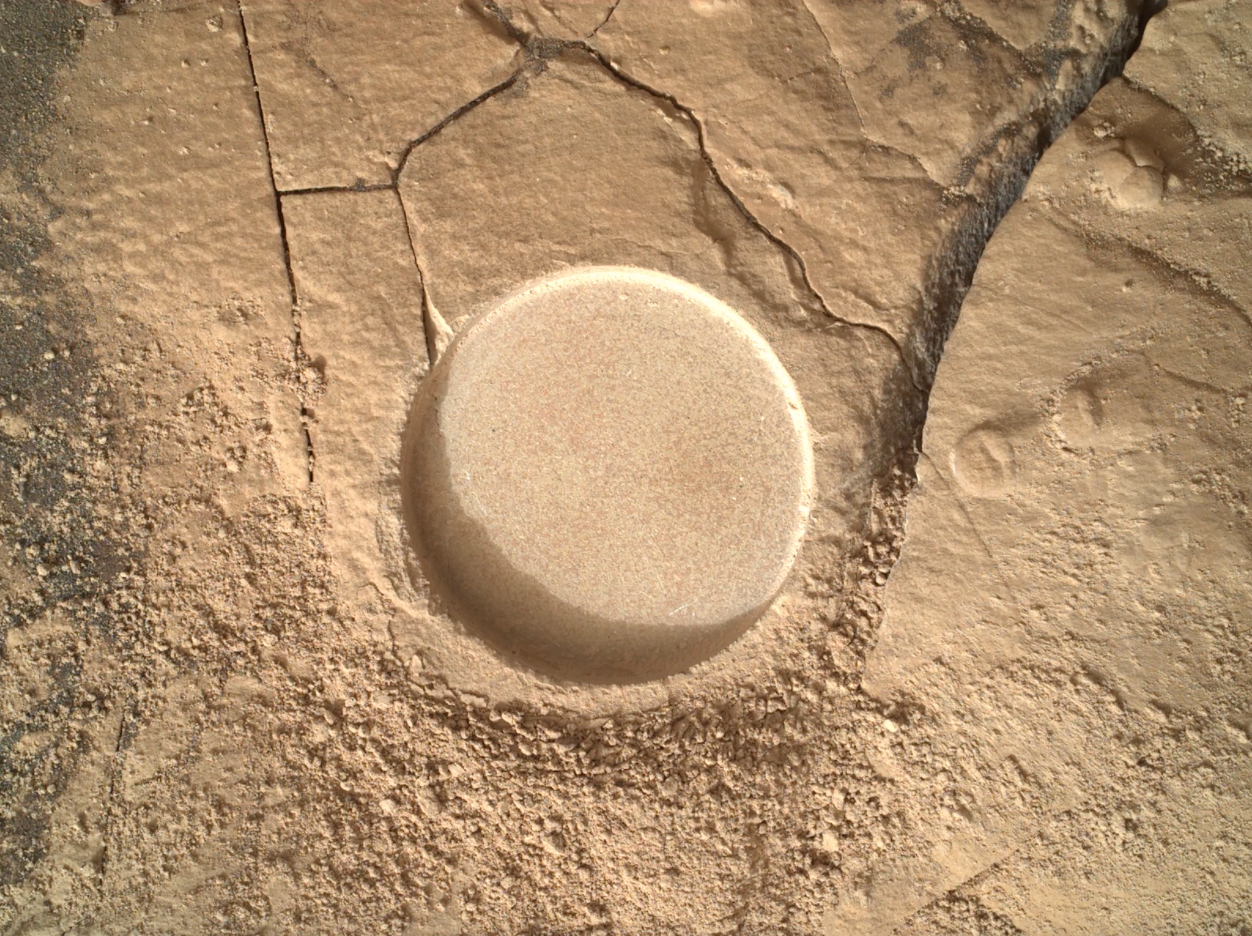

Zooming in on Perseverance Rover’s Wildcat Ridge Abrasion Patch

This video from NASA’s Perseverance rover shows increasingly close views of an abraded rock at “Wildcat Ridge” in Mars’ Jezero Crater, an area scientists consider one of the best places to search for signs of ancient microbial life. The images were taken by the cameras on the SHERLOC (Scanning Habitable Environments with Raman and Luminescence for Organics and Minerals) instrument at the end of Perseverance’s robotic arm.

The clip is a collection of six images taken on July 21 and 22, 2022, the 504th and 505th Martian day, or sol, of the mission.

The first five images were taken by the Wide Angle Topographic Sensor for Operations and eNgineering (WATSON) camera. The final image, which is colorized, was created by combining images from WATSON and the Autofocus and Context Imager (ACI) camera.

The team uses the SHERLOC instrument to see how light interacts with the rock surface, revealing different components in the rock, including chemicals, minerals, and organic matter. By putting together the image and spectral information the instrument collects, SHERLOC can help scientists understand where organics and minerals are in the rock, and select samples for return to Earth.

The verification of ancient life on Mars carries an enormous burden of proof.

A key objective for Perseverance’s mission on Mars is astrobiology, including the search for signs of ancient microbial life. The rover will characterize the planet’s geology and past climate, pave the way for human exploration of the Red Planet, and be the first mission to collect and cache Martian rock and regolith (broken rock and dust).

Subsequent NASA missions, in cooperation with ESA (European Space Agency), would send spacecraft to Mars to collect these sealed samples from the surface and return them to Earth for in-depth analysis.

The Mars 2020 Perseverance mission is part of NASA’s Moon to Mars exploration approach, which includes Artemis missions to the Moon that will help prepare for human exploration of the Red Planet.

NASA’s Jet Propulsion Laboratory, which is managed for the agency by Caltech in Pasadena, California, built and manages operations of the Perseverance rover. WATSON and ACI were built by Malin Space Science Systems (MSSS) in San Diego and are operated jointly by MSSS and JPL.

Credit: NASA/JPL-Caltech/MSSS